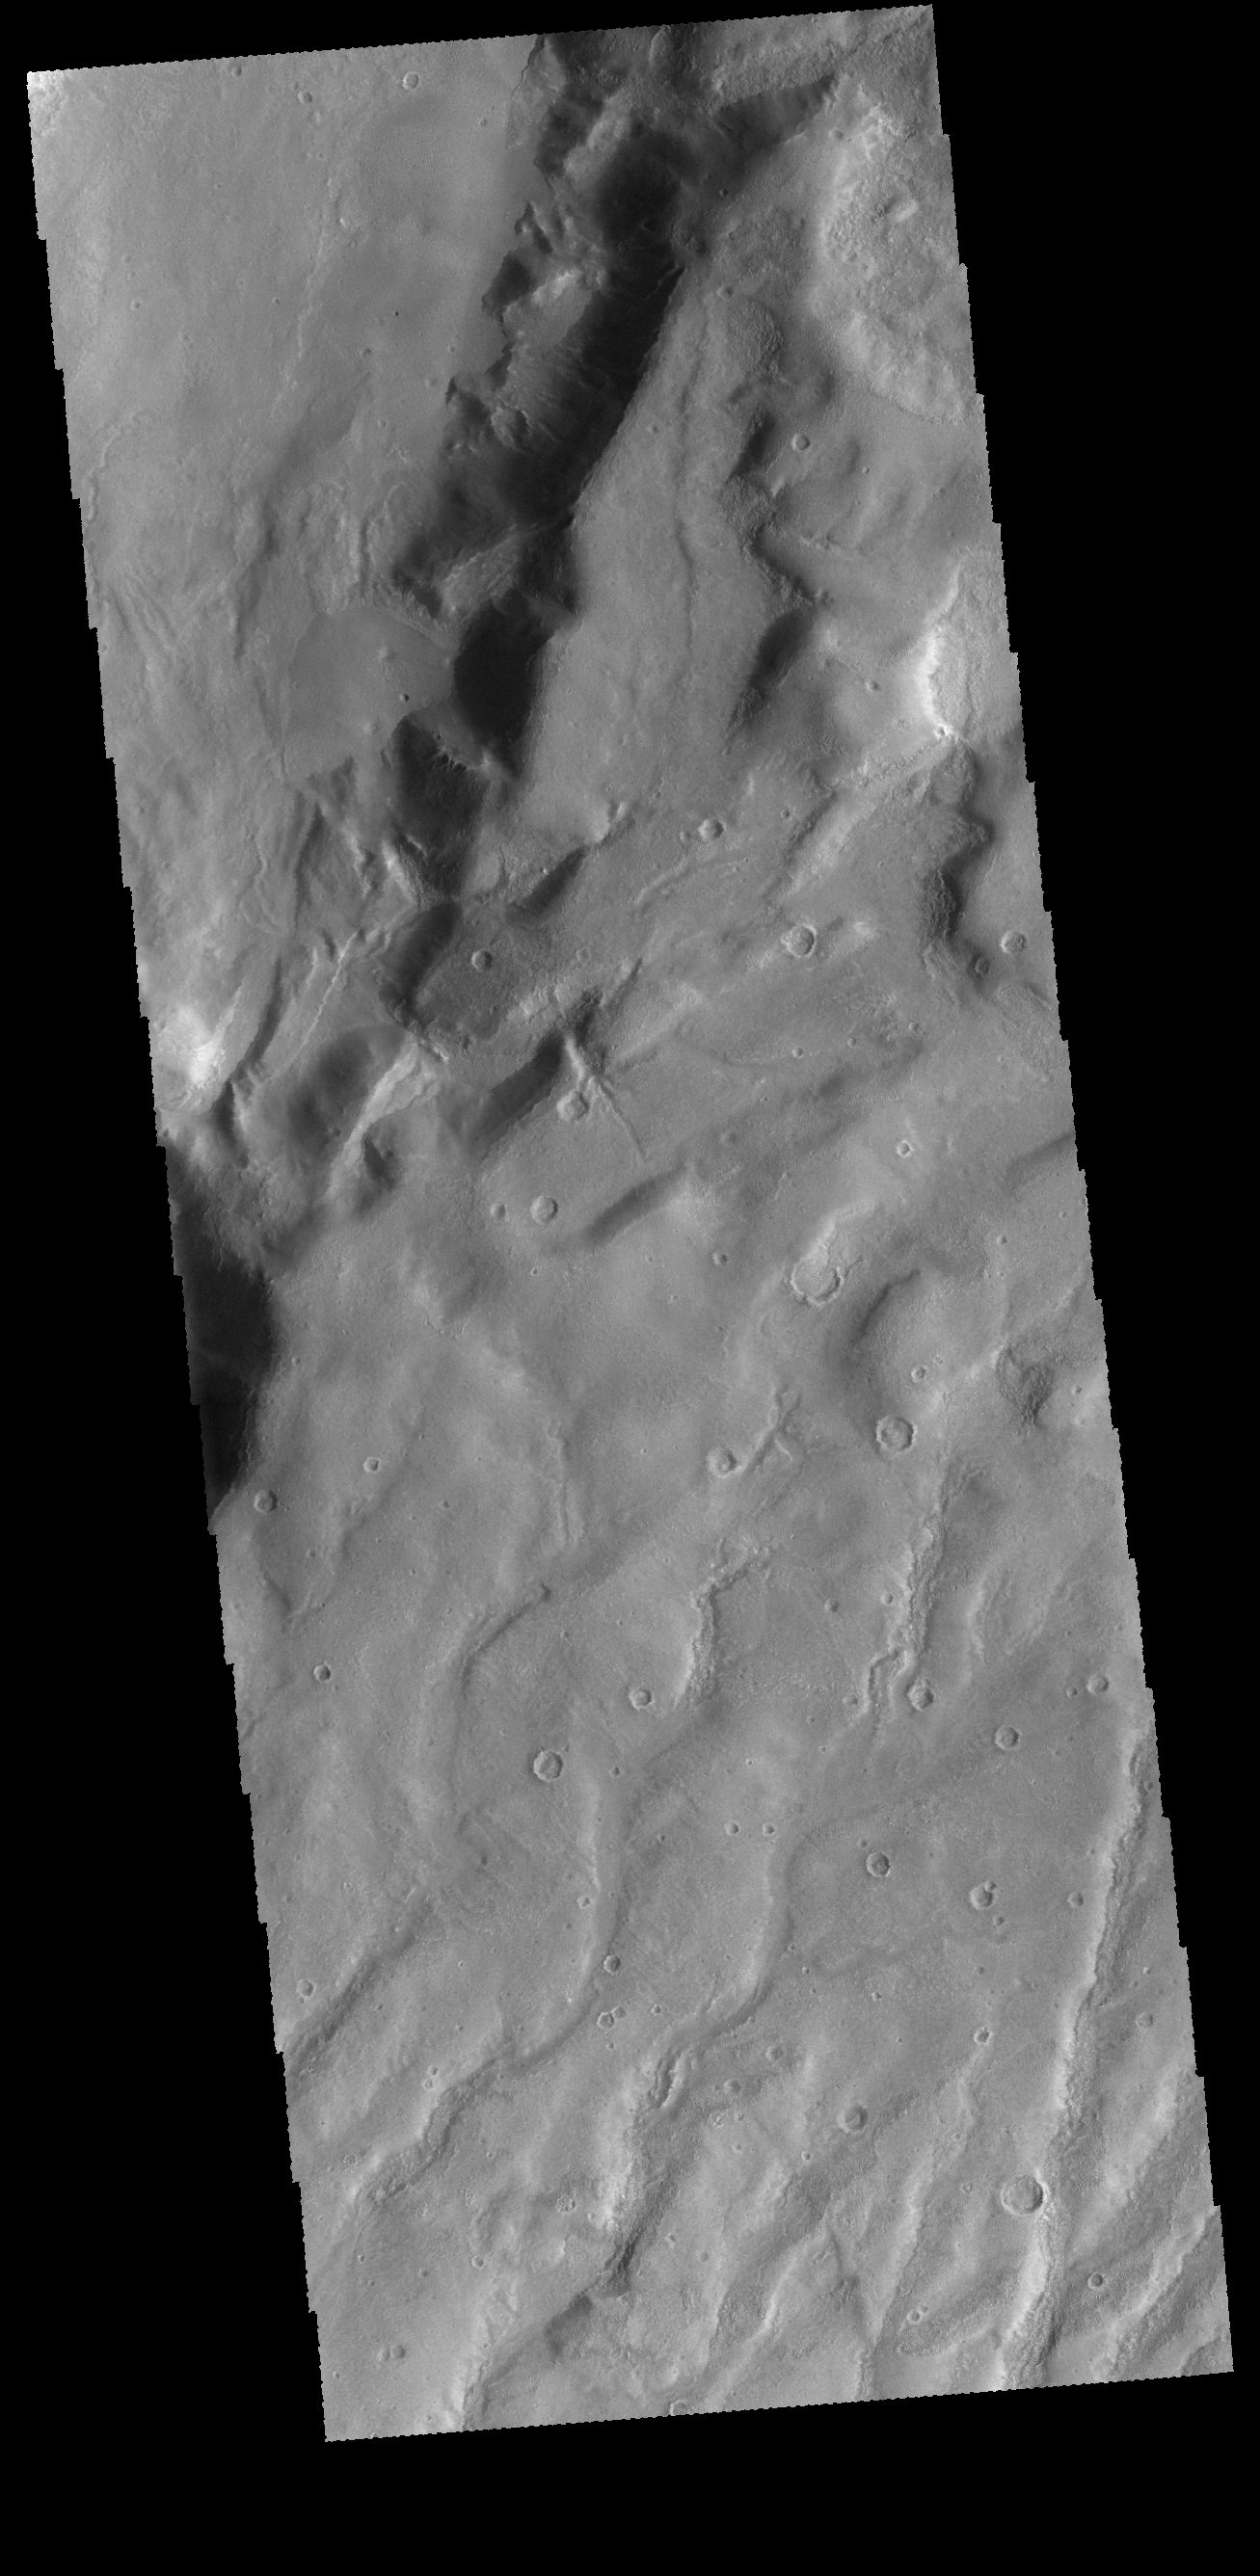

Claritas Fossae

This VIS image shows several channels dissecting the higher elevations of Claritas Fossae.

Credit: NASA/JPL-Caltech/ASU